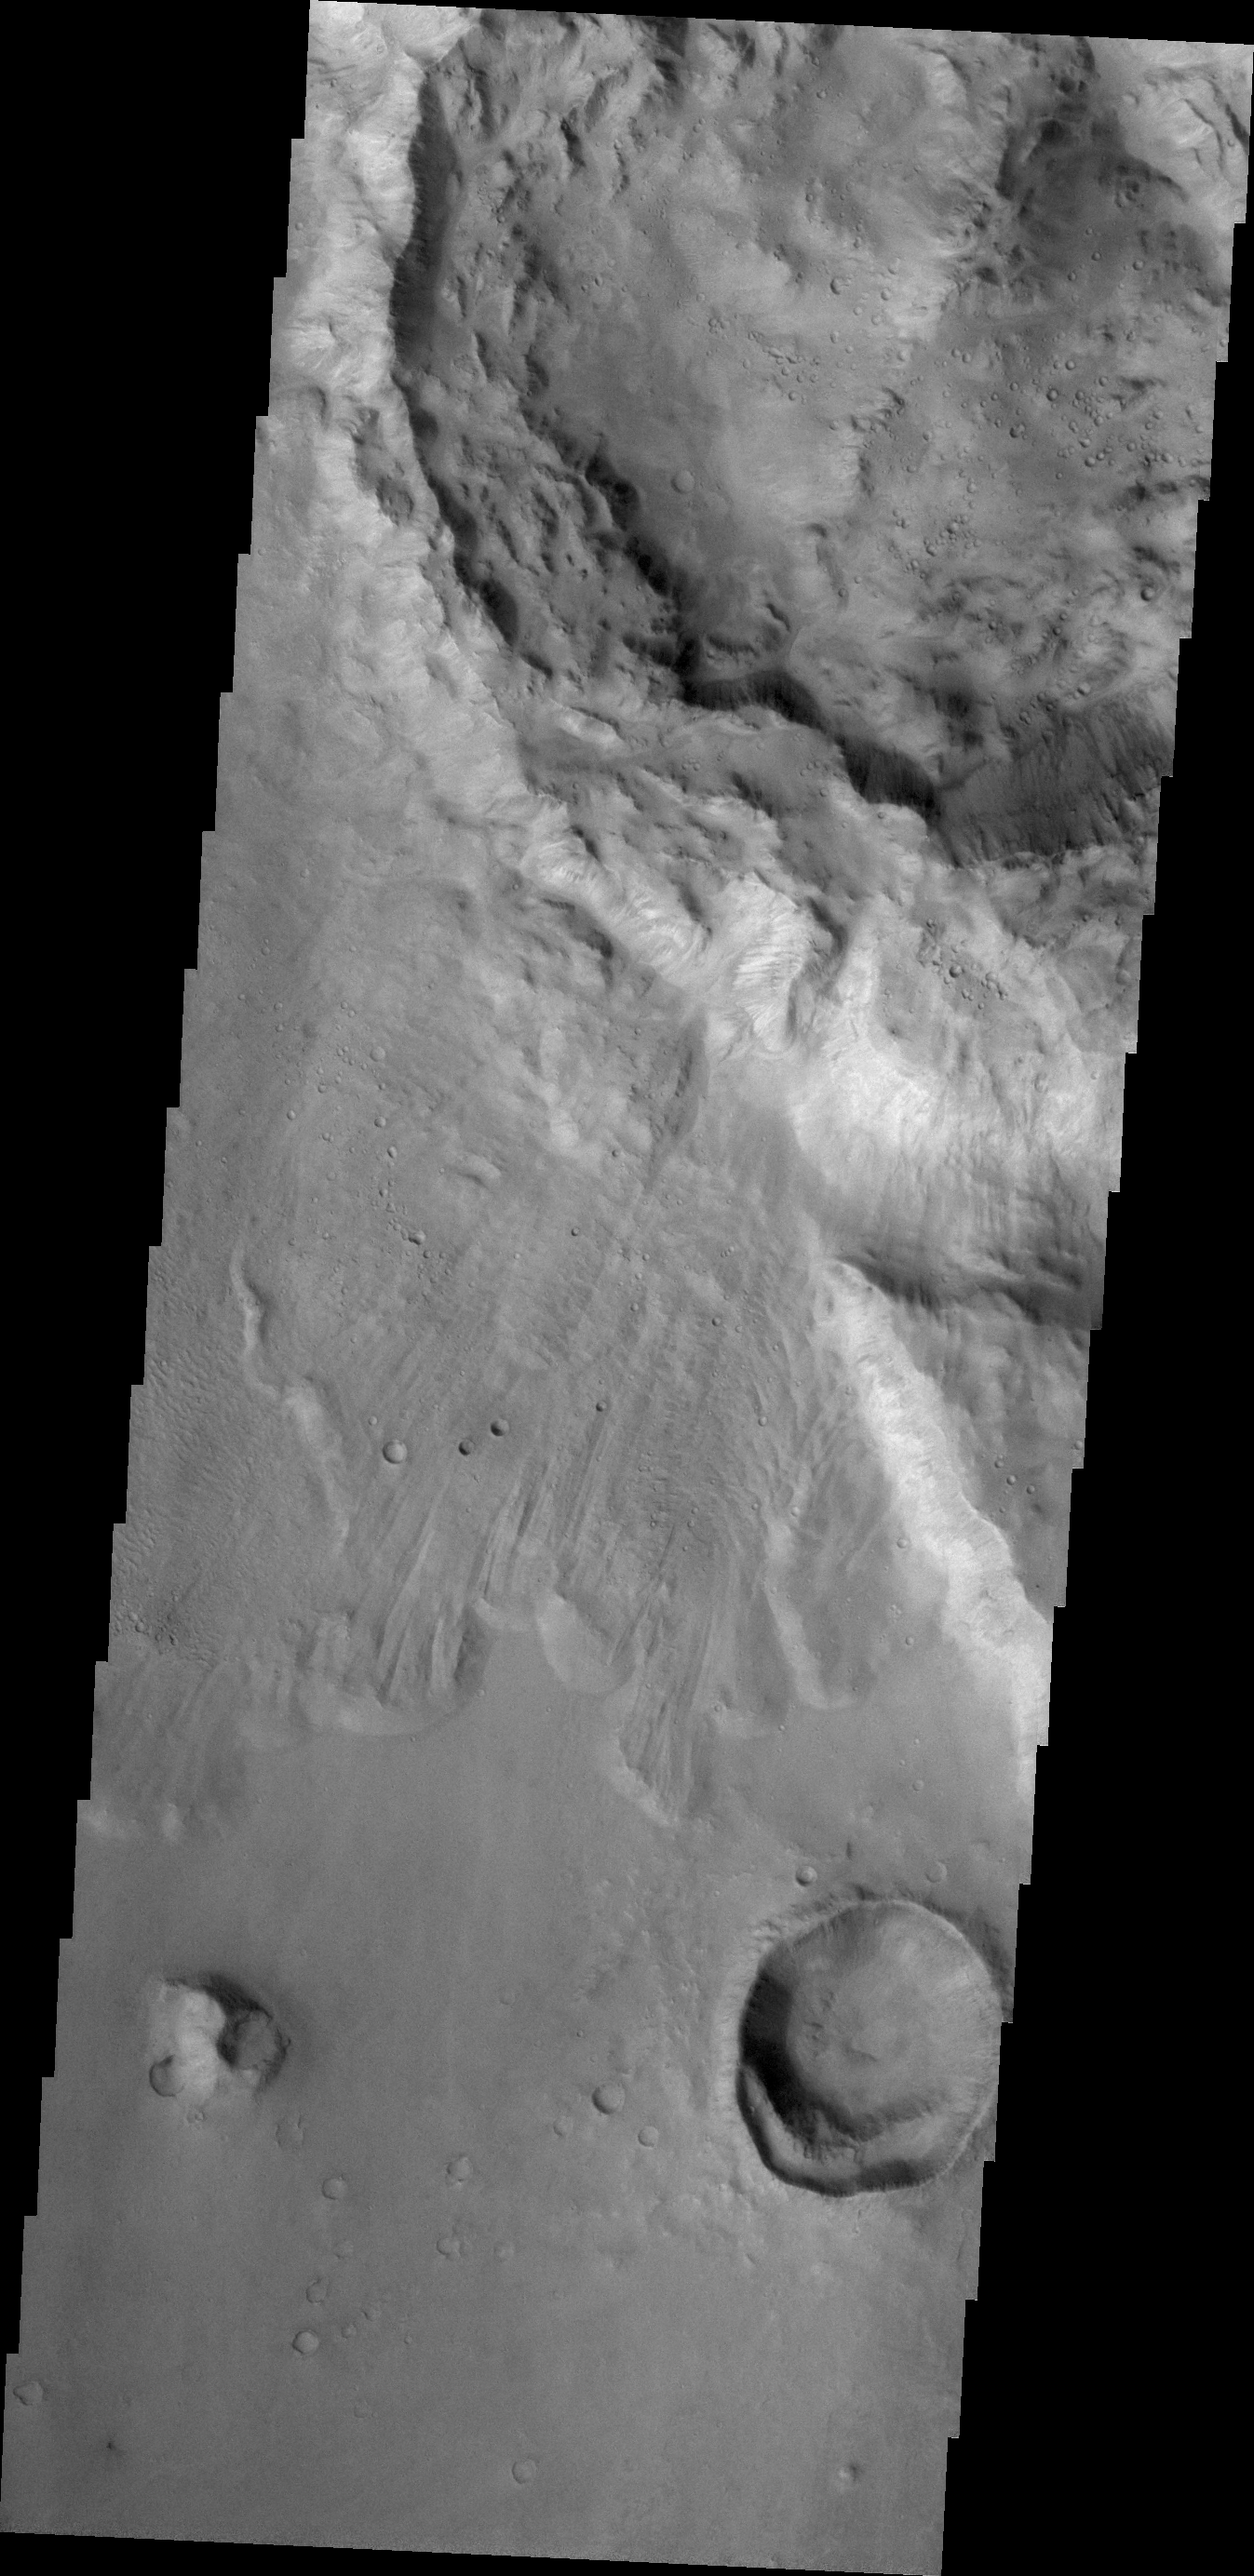

Crater Ejecta

The pristine nature of this crater and its ejecta indicate that it is younger than the outflow channel where it is located.

Credit: NASA/JPL/ASU